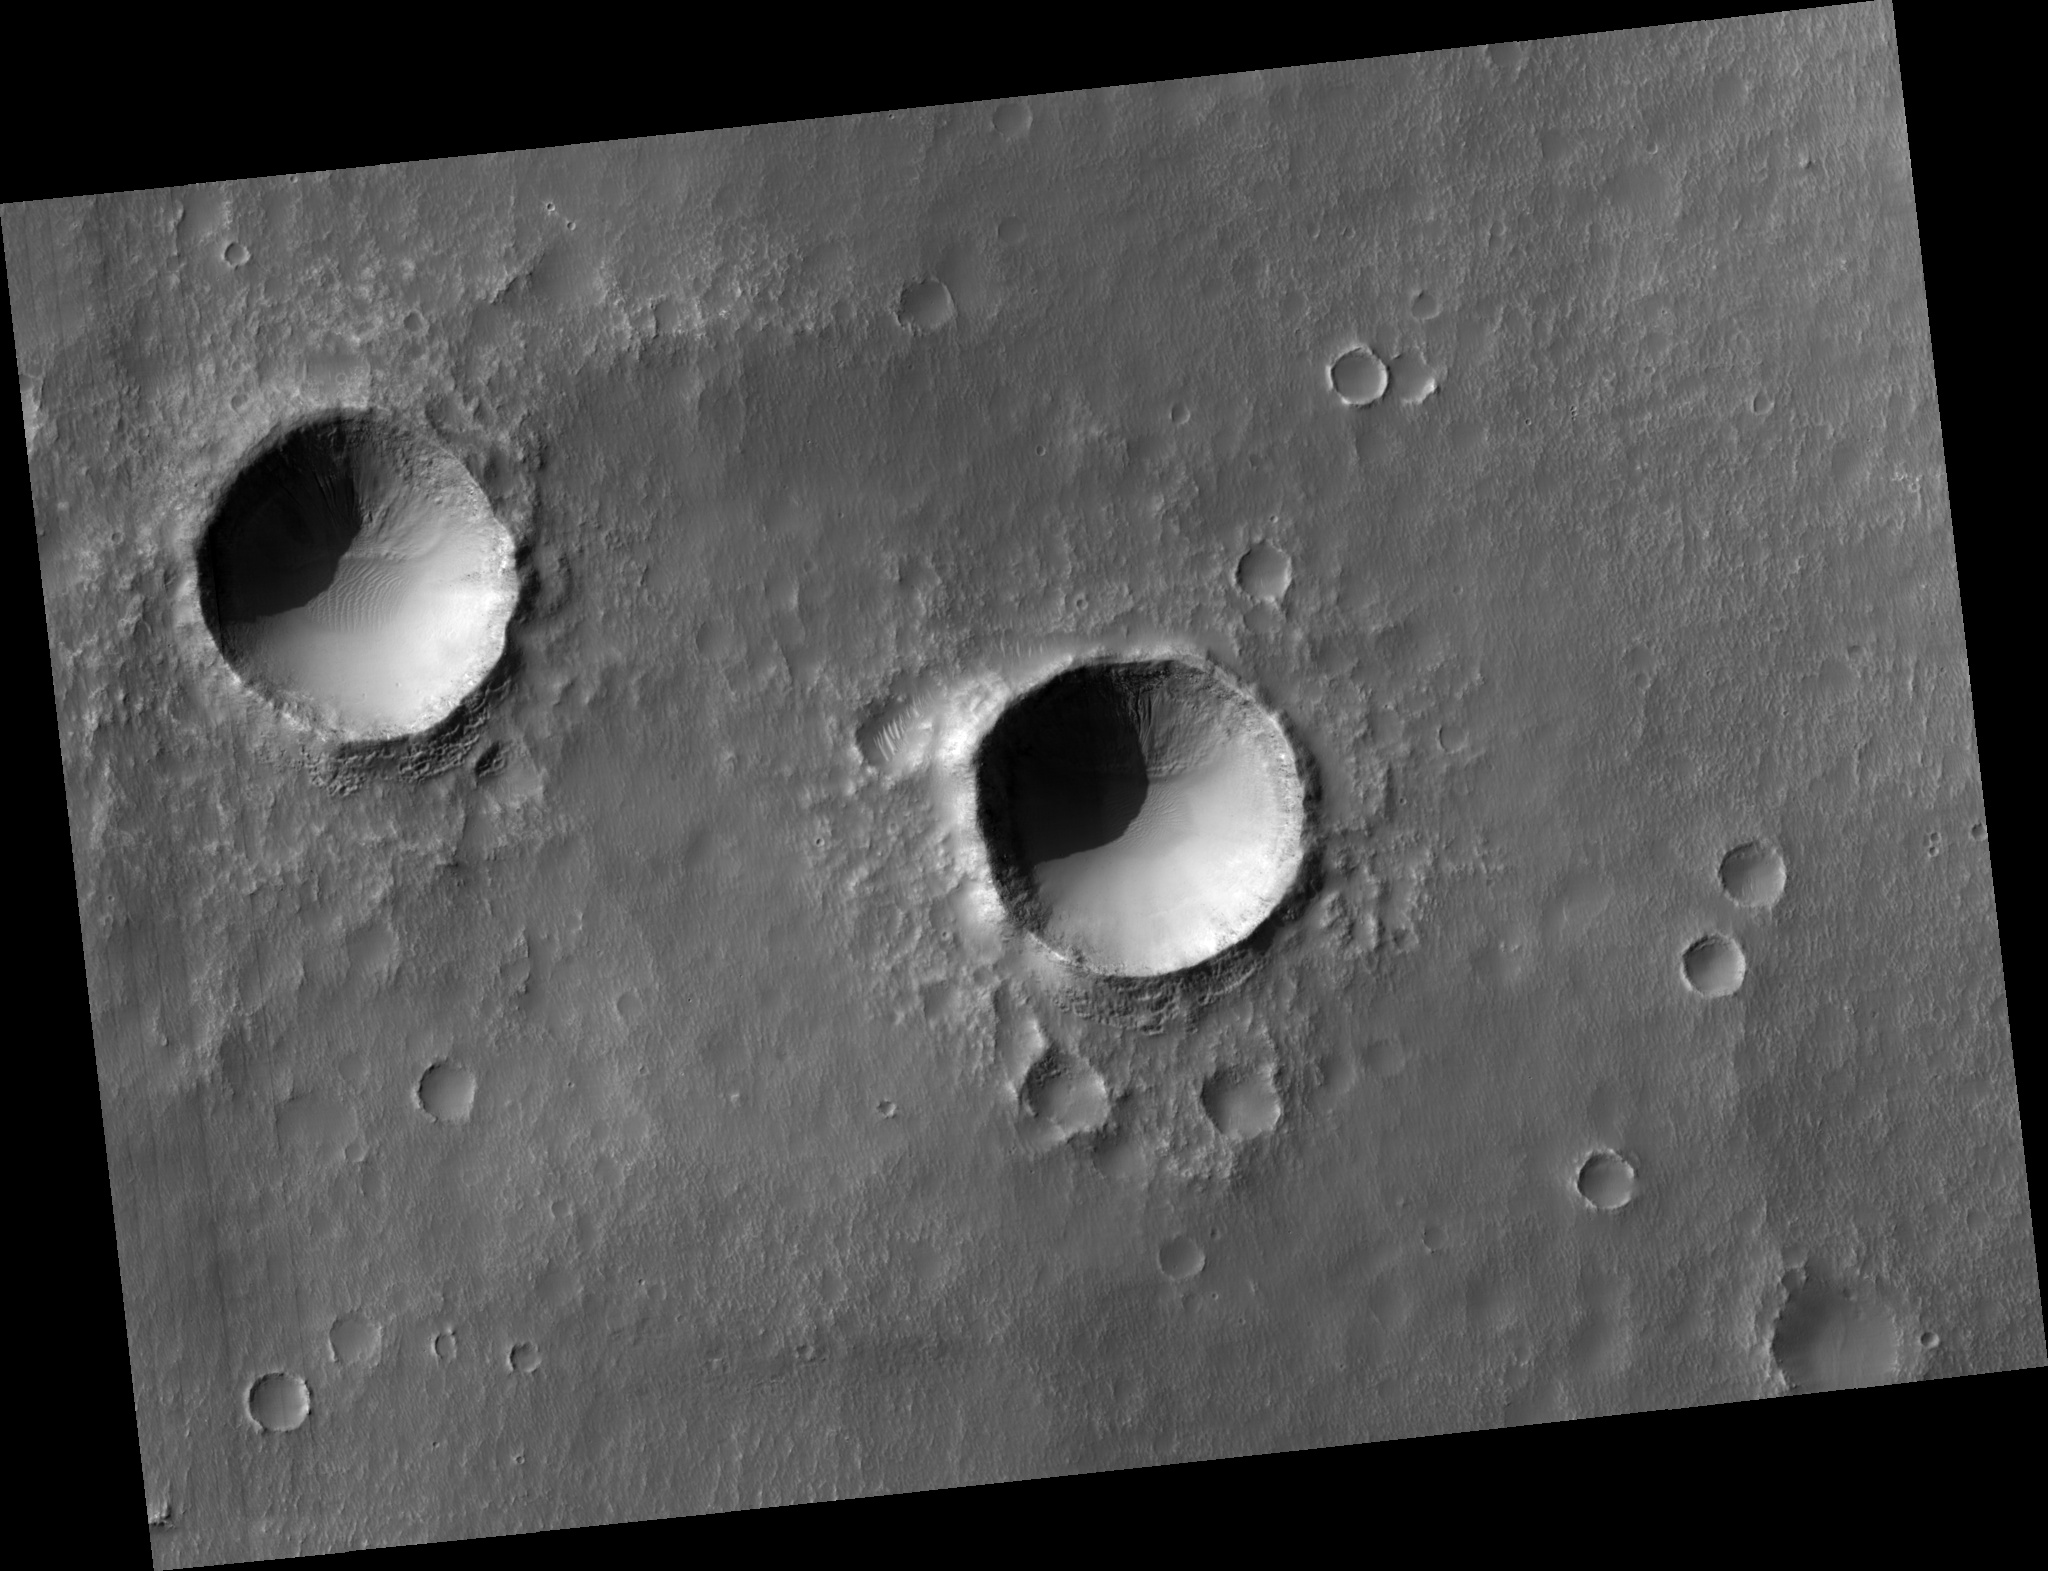

Two Southern Hemisphere Craters

This HiRISE image (PSP_001750_1425) shows two southern hemisphere craters. These craters are about the same size, approximately 800-900 meters in diameter, and appear to have experienced parallel histories. Both craters show dunes and gullies with similar orientations.

Several generations of dunes can be seen in the interior of these craters. The largest barchan dunes trend northwest-southeast with their slip faces facing the southeast, indicating that the winds forming them came from the northwest.

There are smaller dunes that superpose the large dunes with a different orientation. Different dune orientations are a sign of a changing dominant wind direction. Both craters have similar dune orientations, which is expected because of their proximity.

The two craters also both have gullies originating at layers on their south-facing walls. The gullies are mostly in shadow, but adjusting the brightness and contrast of the image allows them to be seen (see subimage). The subimage is approximately 300 meters across and shows the gullies in the crater on the right. Gullies are thought to form by liquid water flowing down slopes, but the source of the water and how it is involved in gully erosion is often debated.

One theory proposes that near-surface ground ice melts to form the gullies. An important part of this theory is the direction and amount of insolation (sunlight) a slope receives. Since these craters are close to each other, they receive similar insolation, which could explain why the gullies are in the same location in them.

Another theory suggests that subsurface water from an aquifer forms the gullies. If an extensive aquifer existed, it would flow downslope. If the regional slope trends towards the south, that could explain why the gullies are where they are (the water would come from behind the slope to form the gullies).

HiRISE is showing us unprecedented details of the gullies and will no doubt bring us closer to understanding how these mysterious features form.

Observation Toolbox
Acquisition date: 12 December 2006
Local Mars time: 3:40 PM
Degrees latitude (centered): -37.2°
Degrees longitude (East): 194.2°
Range to target site: 253.6 km (158.5 miles)
Original image scale range: 25.4 cm/pixel (with 1 x 1 binning) so objects ~76 cm across are resolved
Map-projected scale: 25 cm/pixel and north is up
Map-projection: EQUIRECTANGULAR
Emission angle: 6.2°
Phase angle: 77.1°
Solar incidence angle: 72°, with the Sun about 18° above the horizon
Solar longitude: 148.4°, Northern Summer

NASA’s Jet Propulsion Laboratory, a division of the California Institute of Technology in Pasadena, manages the Mars Reconnaissance Orbiter for NASA’s Science Mission Directorate, Washington. Lockheed Martin Space Systems, Denver, is the prime contractor for the project and built the spacecraft. The High Resolution Imaging Science Experiment is operated by the University of Arizona, Tucson, and the instrument was built by Ball Aerospace and Technology Corp., Boulder, Colo.

Credit: NASA/JPL/University of Arizona